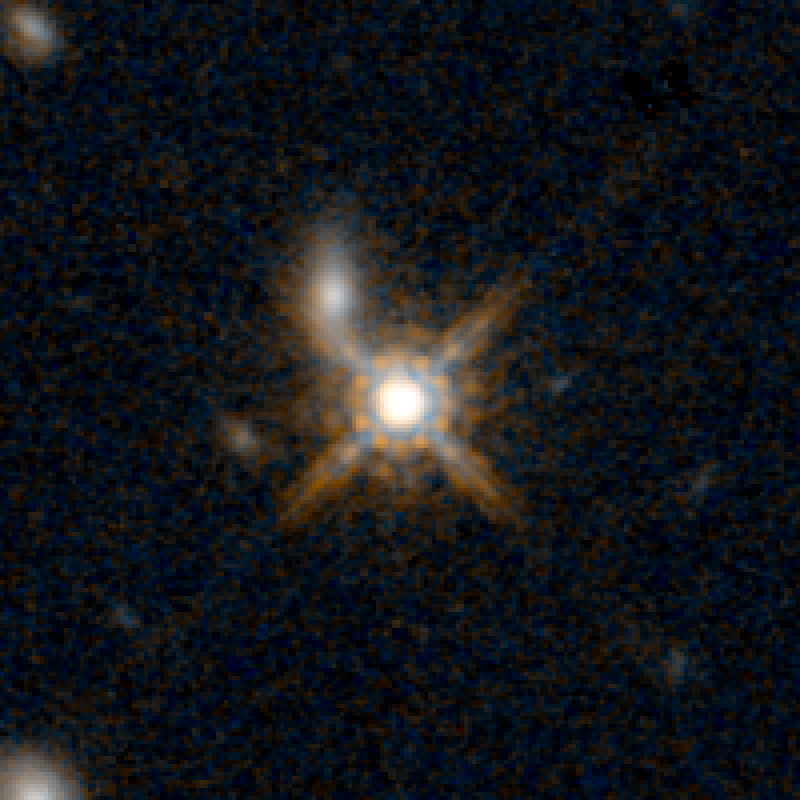

QSO F2M 0738 HST Image

Object Name: F2M 0738
Object Description: Dust-Reddened Quasars
Instrument: HST/WFC3/IR
Filters: F105W (Y), and F160W (H)

This image is a composite of separate exposures acquired by the WFC3 instruments on the Hubble Space Telescope. Several filters were used to sample broad wavelength ranges. The color results from assigning different hues (colors) to each monochromatic (grayscale) image associated with an individual filter. In this case, the assigned colors are: Blue: F105W (Y) Orange: F160W (H)

Credit: NASA, ESA, and E. Glikman (Middlebury College, Vermont)